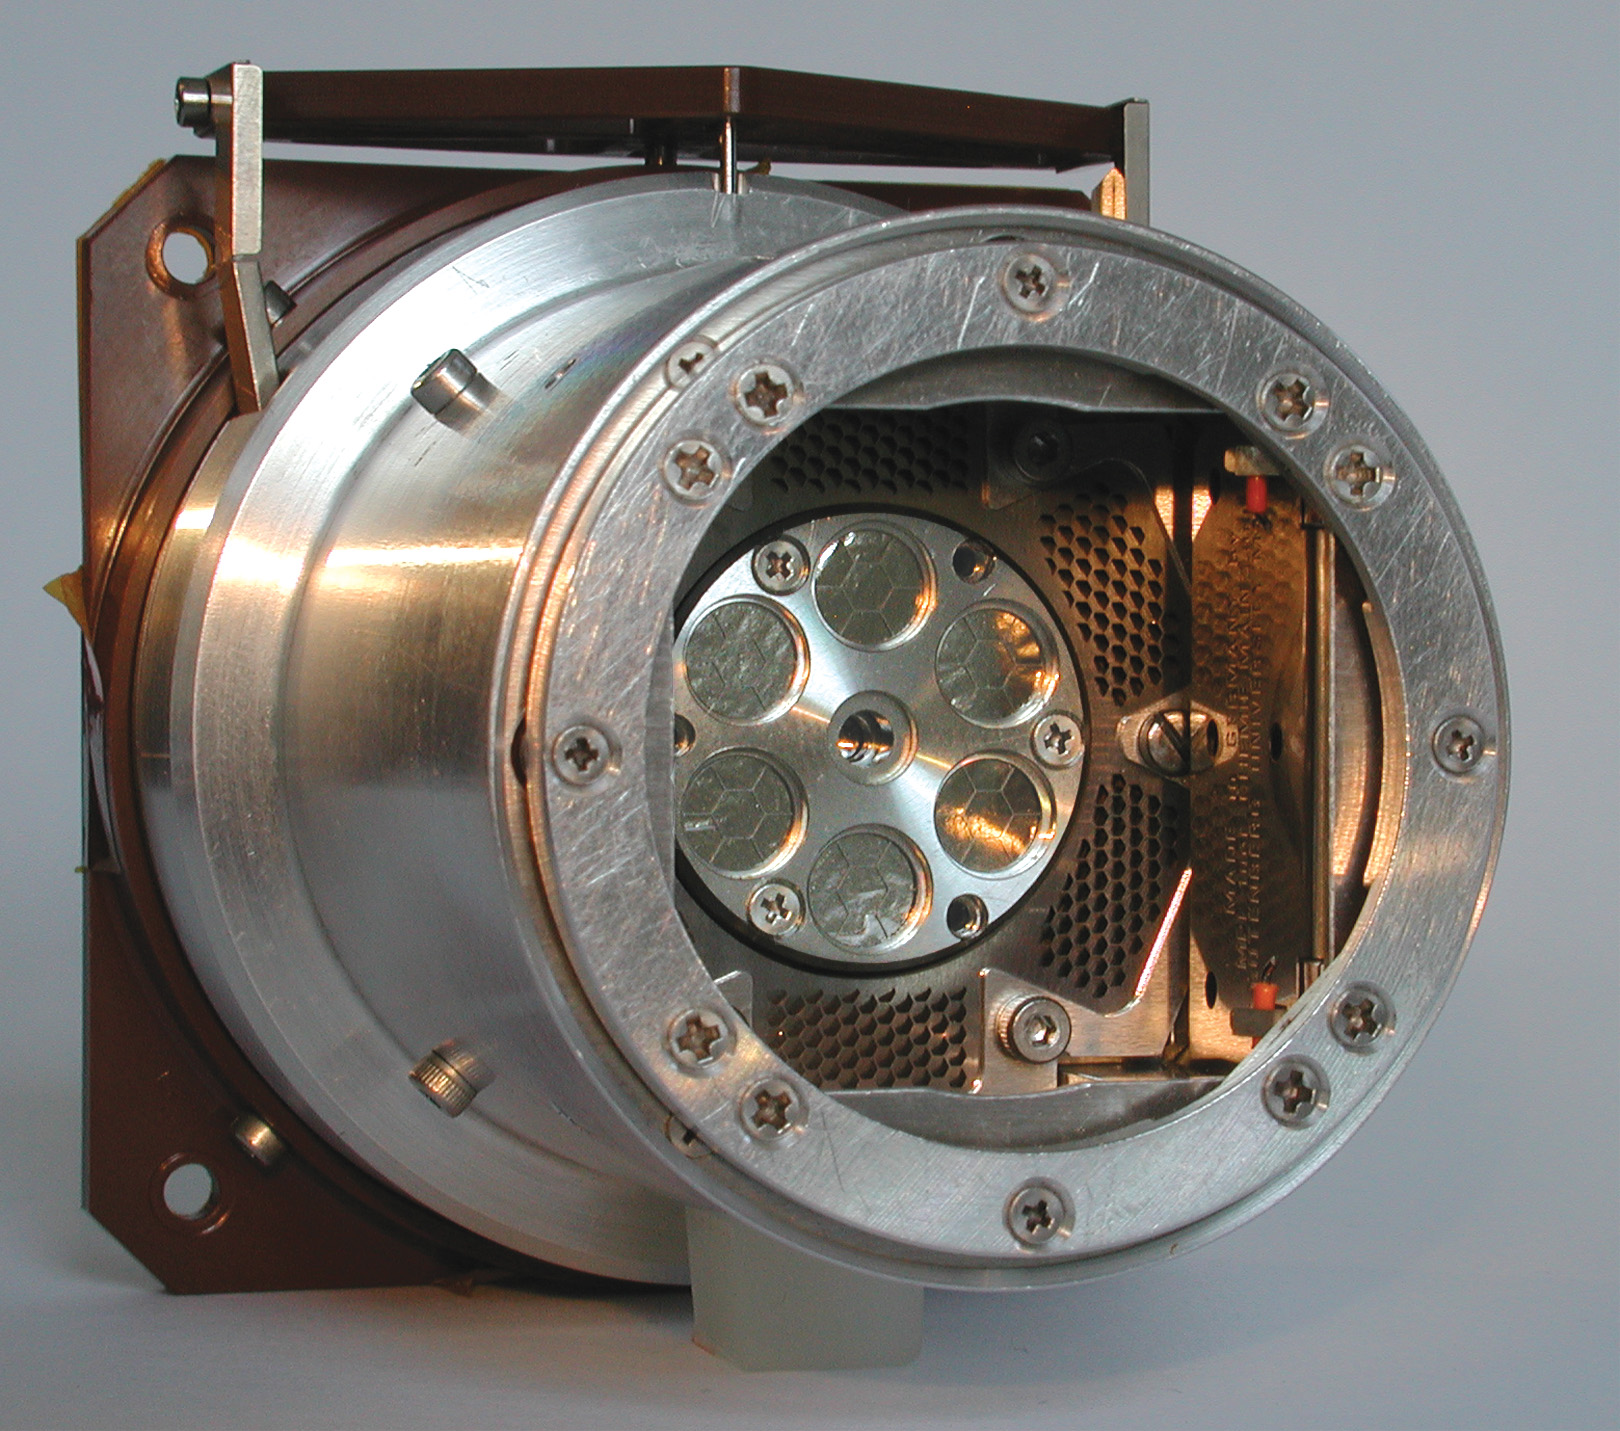

Super Rover’s X-Ray Vision

Located on the arm of the Mars Exploration Rover Spirit, the alpha particle X-ray spectrometer uses alpha particles and X-rays to determine the chemical make up of martian rocks and soils. This type of information helps scientists understand how the planet’s crust was weathered and formed. Mars Exploration Rover team members used this palm-sized instrument on a small patch of martian soil just after Spirit rolled off the Columbia Memorial Station. They found that although the soil was very similar to what they had seen previously on Mars, the instrument’s improved sensitivity allowed them to see new elements and subtle differences not detected before.

Credit: NASA/JPL/Max-Planck-Institute for Chemistry